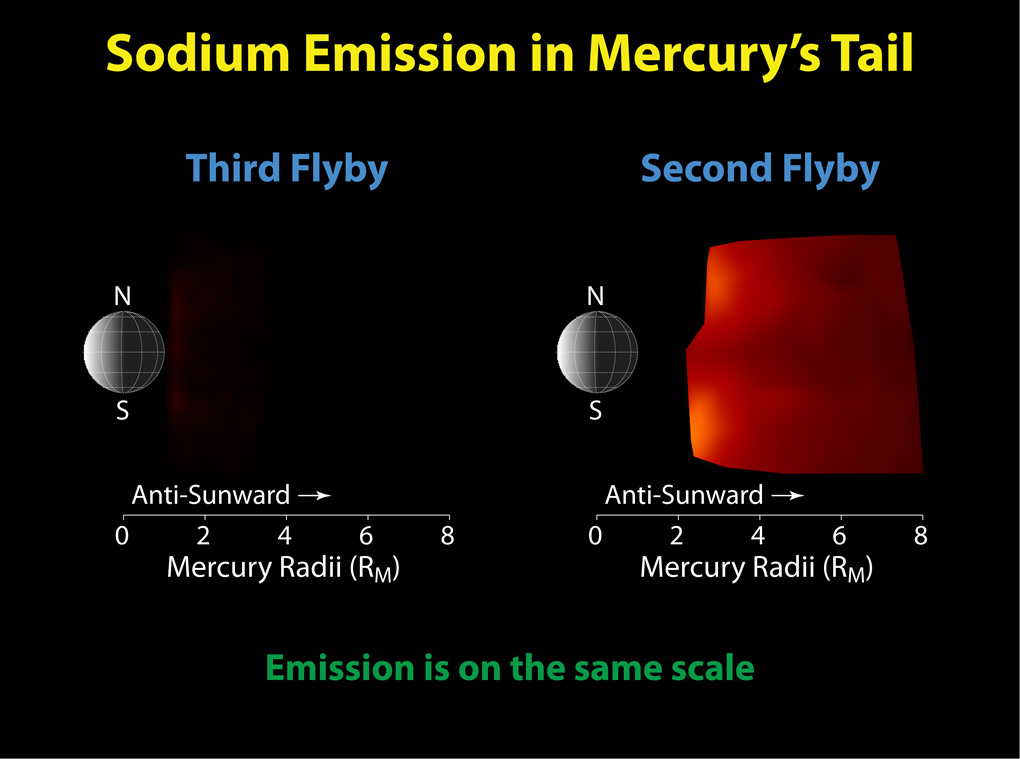

Mercury Flyby 3 Reveals a Highly Diminished Sodium Tail

These figures show comparisons of the neutral sodium observed during MESSENGER’s second and third Mercury flybys. The left panel shows that emission from neutral sodium in Mercury’s tail, which extends away from the planet in the anti-sunward direction, was a factor of 10-20 less than during the second flyby, shown in the right panel. This difference is due to variations in the pressure that solar radiation exerts on the sodium as Mercury moves in its orbit. During the third flyby, the net effect of radiation pressure was small, and the sodium atoms released from Mercury’s surface were not accelerated anti-sunward as they were during the first two flybys, resulting in a diminished sodium tail. These predictable changes lead to what are effectively “seasonal” effects on the distribution of exospheric species. Observations of the sodium exosphere and tail throughout Mercury’s orbit during MESSENGER’s orbital mission phase will enable such “seasonal” effects to be studied.

Date Acquired: October 6, 2008, and September 29, 2009
Instrument: Mercury Atmospheric and Surface Composition Spectrometer (MASCS)

These images are from MESSENGER, a NASA Discovery mission to conduct the first orbital study of the innermost planet, Mercury. For information regarding the use of images, see the MESSENGER image use policy.

Credit: NASA/Johns Hopkins University Applied Physics Laboratory/Carnegie Institution of Washington